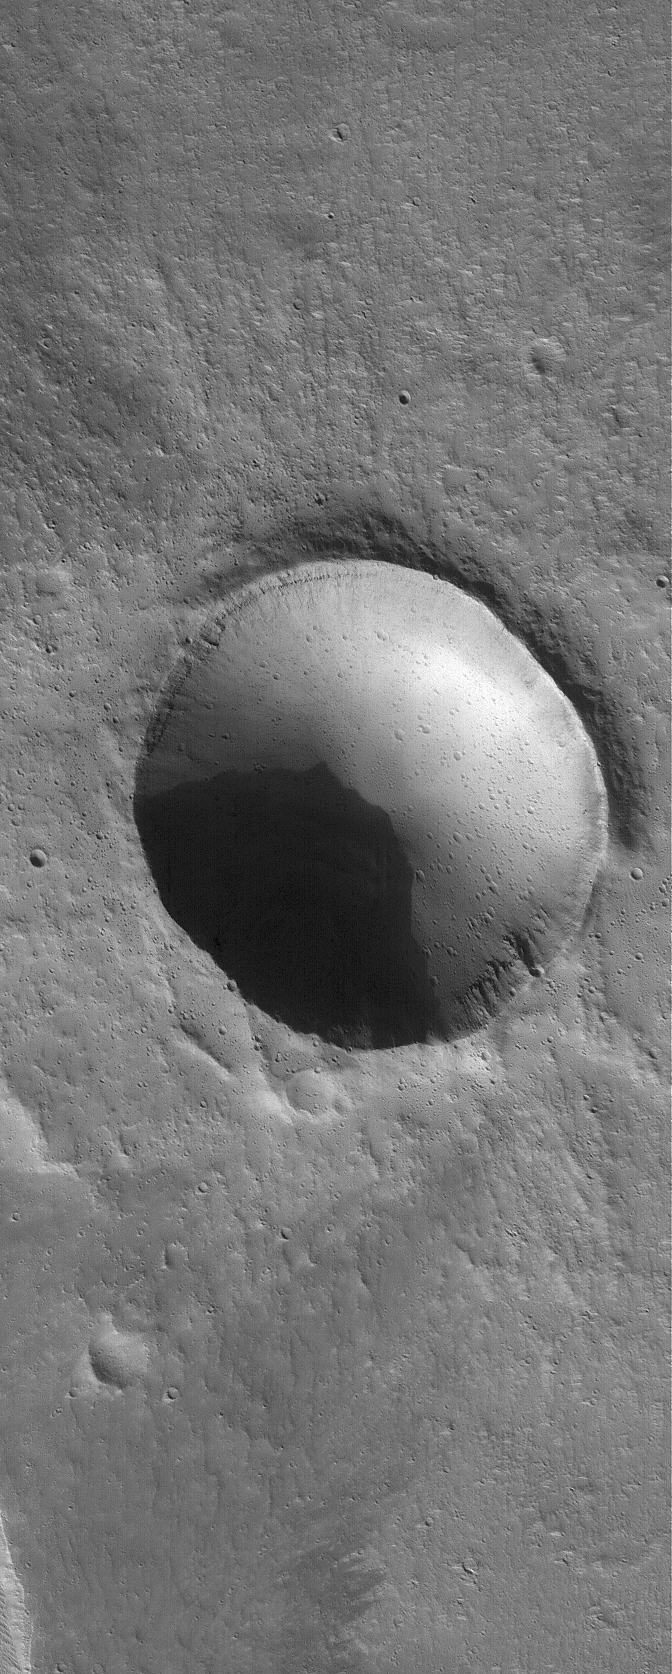

Impact Crater

7 November 2005
This Mars Global Surveyor (MGS) Mars Orbiter Camera (MOC) image shows a meteor impact crater in northern Tharsis. This crater is a bit more than 2 kilometers wide — about twice the size of the famous Meteor Crater in northern Arizona, U.S.A. Many smaller craters can be seen superimposed upon the ~2 km diameter crater.

Location near: 34.4°N, 118.8°W
Image width: width: ~3 km (~1.9 mi)
Illumination from: lower left
Season: Northern Autumn

Credit: NASA/JPL/Malin Space Science Systems